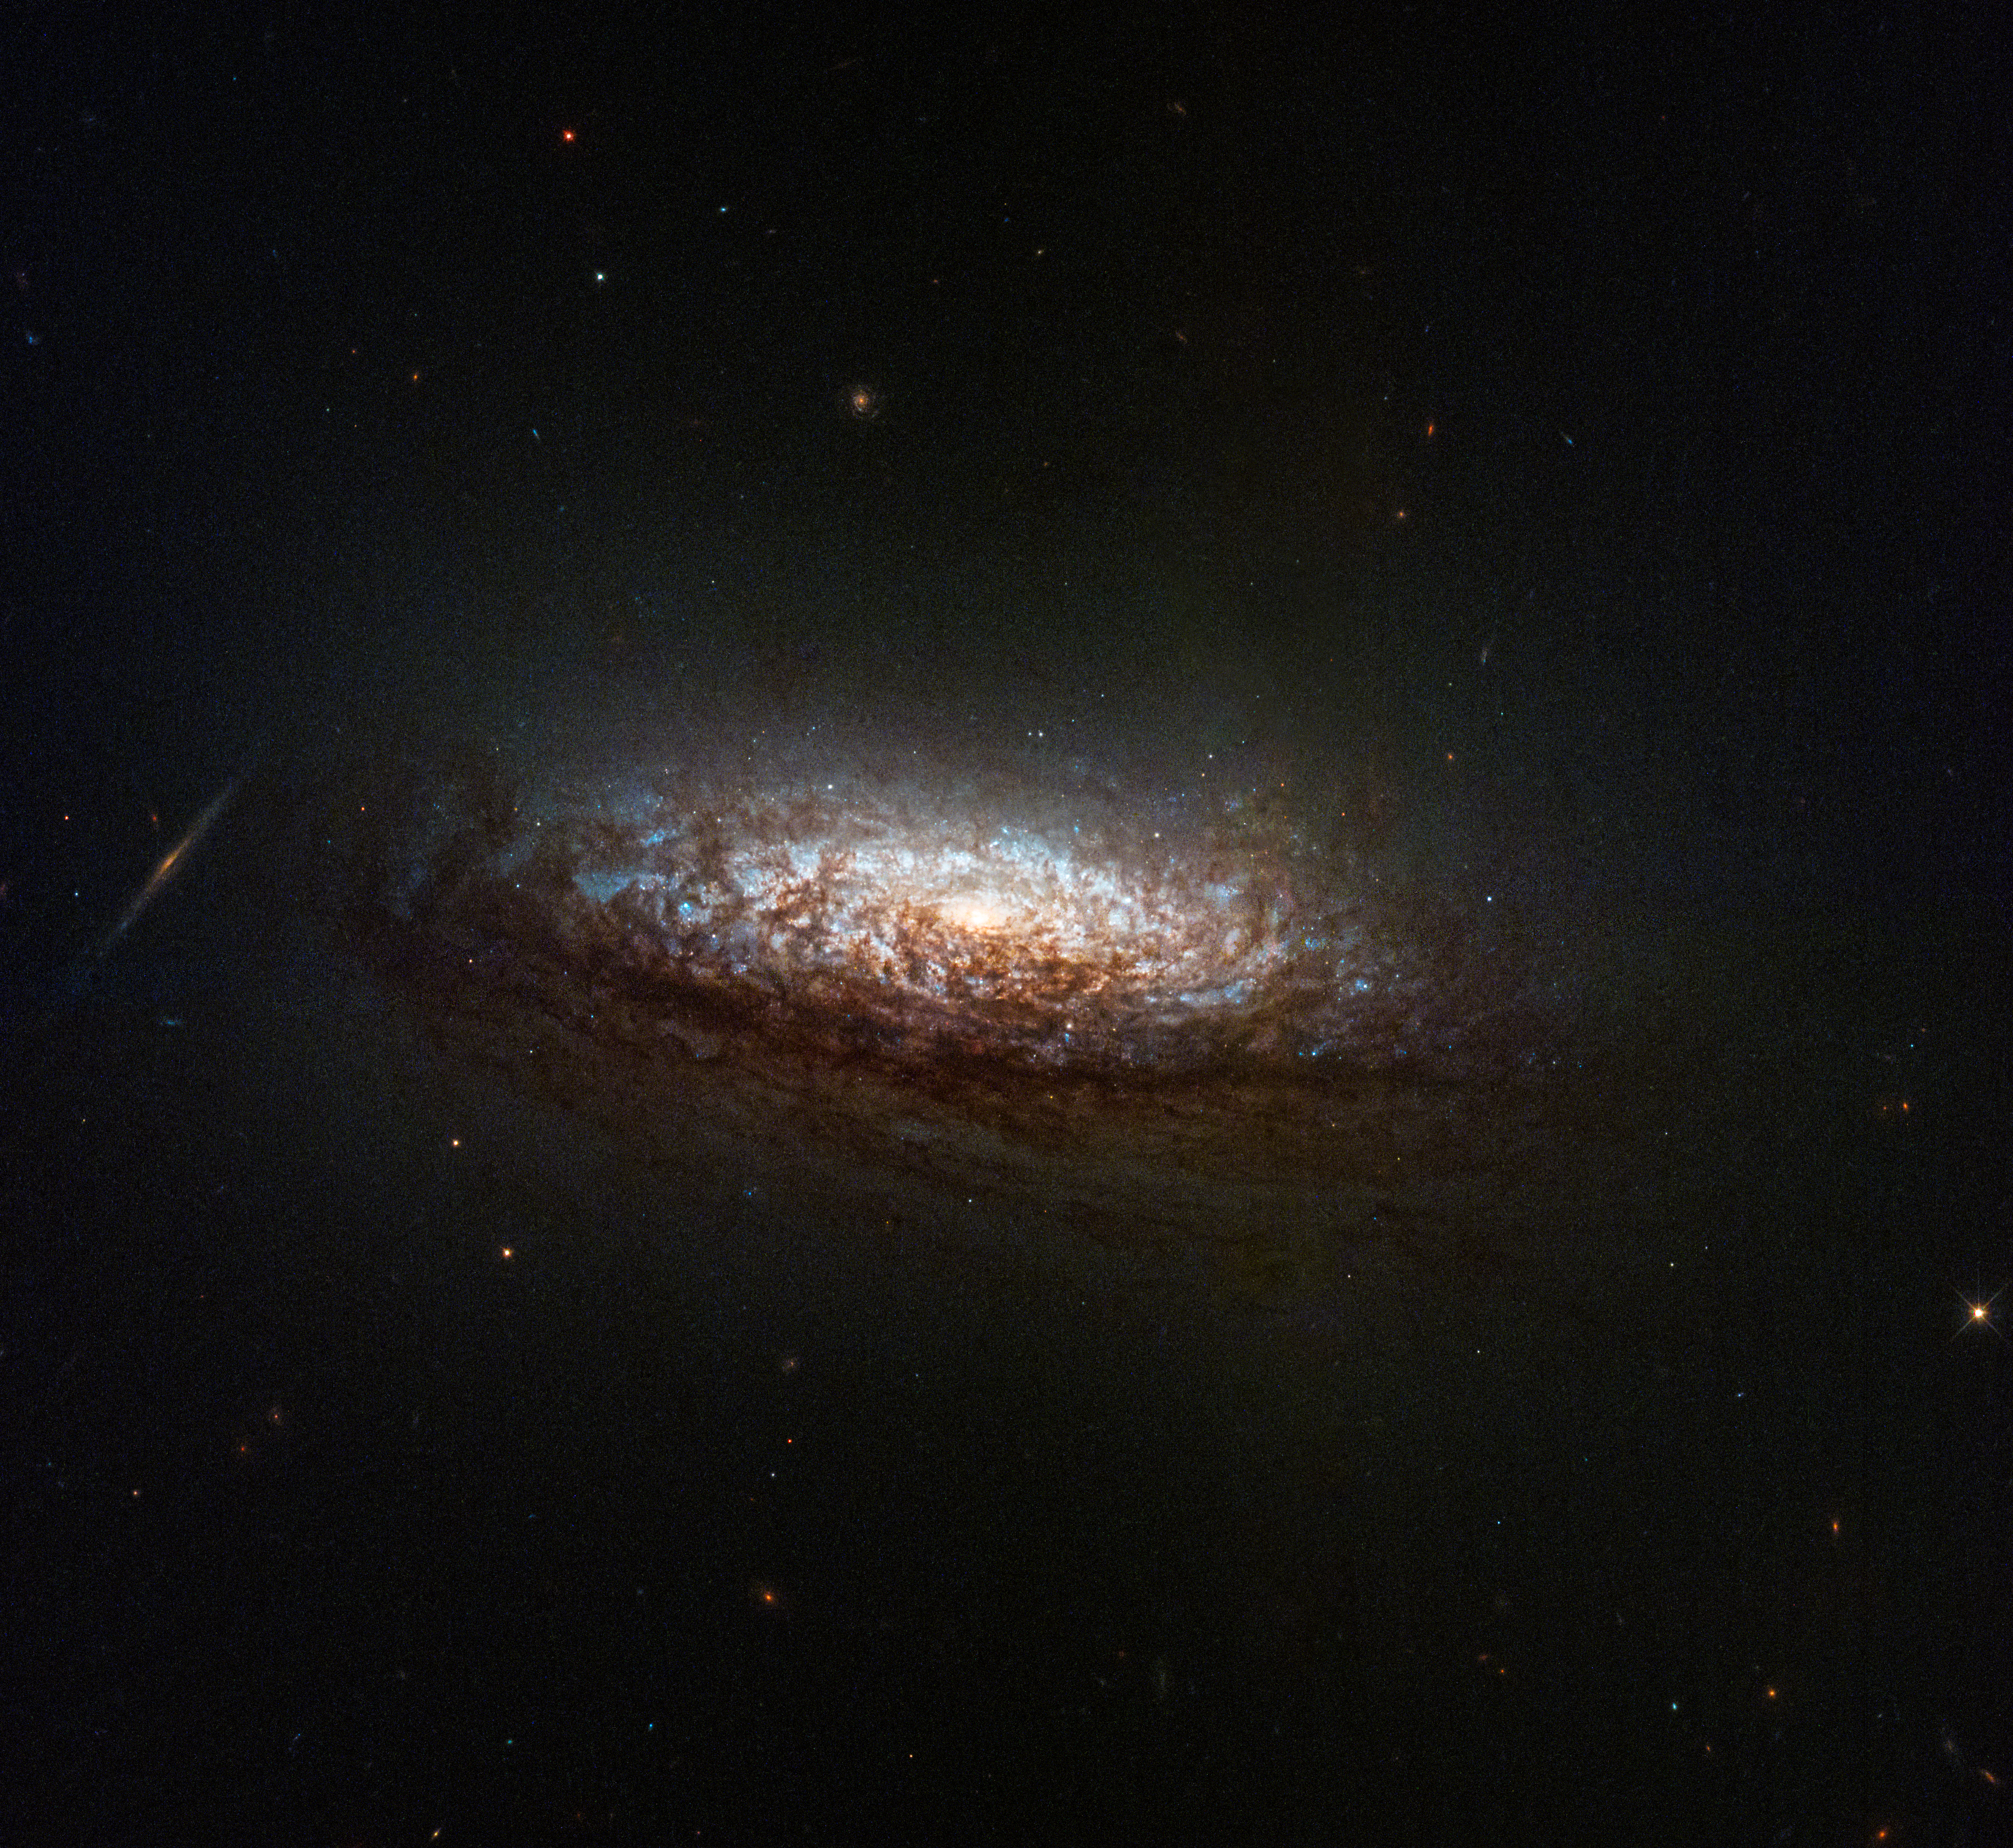

NGC 1546

NASA's Hubble Space Telescope has taken its first new images since changing to an alternate operating mode that uses one gyro.
The spacecraft returned to science operations June 14 after being offline for several weeks due to an issue with one of its gyroscopes (gyros), which help control and orient the telescope.

This new image features NGC 1546, a nearby galaxy in the constellation Dorado. The galaxy's orientation gives us a good view of dust lanes from slightly above and backlit by the galaxy's core. This dust absorbs light from the core, reddening it and making the dust appear rusty-brown. The core itself glows brightly in a yellowish light indicating an older population of stars. Brilliant-blue regions of active star formation sparkle through the dust. Several background galaxies also are visible, including an edge-on spiral just to the left of NGC 1546.

Hubble's Wide Field Camera 3 captured the image as part of a joint observing program between Hubble and NASA's James Webb Space Telescope. The program also uses data from the Atacama Large Millimeter/submillimeter Array, allowing scientists to obtain a highly detailed, multiwavelength view of how stars form and evolve.

The image represents one of the first observations taken with Hubble since transitioning to the new pointing mode, enabling more consistent science operations. The NASA team expects that Hubble can do most of its science observations in this new mode, continuing its groundbreaking observations of the cosmos.

Credit: NASA, ESA, STScI, David Thilker (JHU)